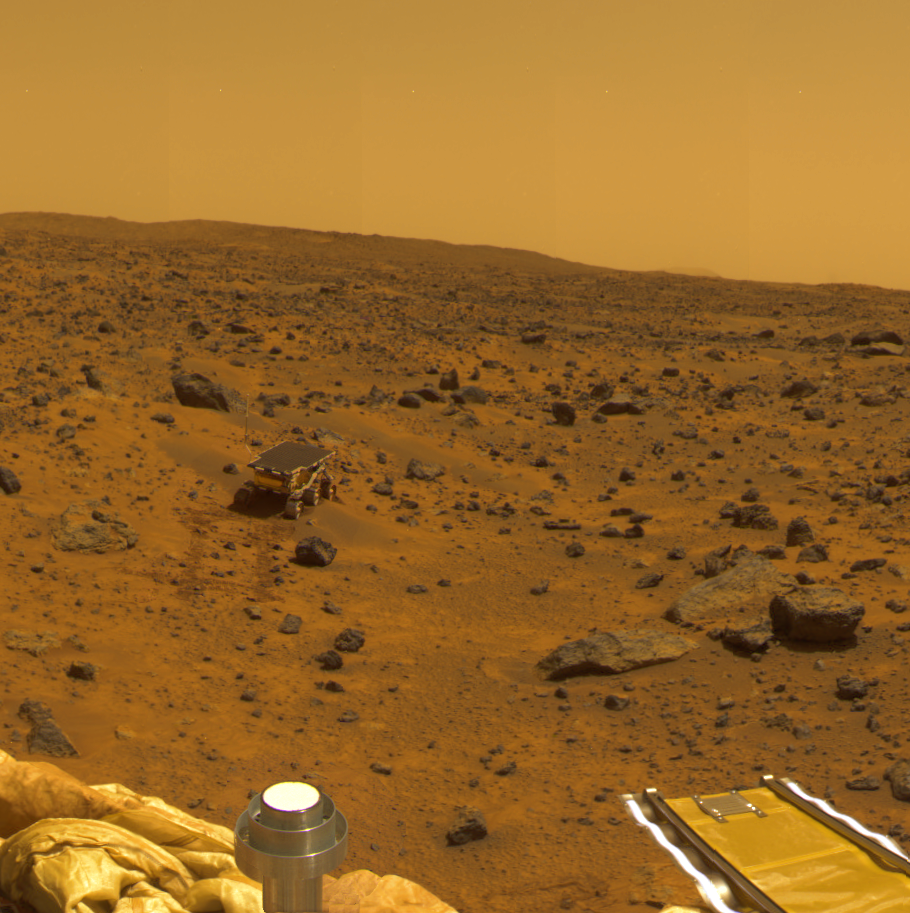

Mosaic of “Mermaid Dune”

Mars Pathfinder Lander camera image of Sojourner Rover atop the “Mermaid Dune” on Sol 30. Note the dark material excavated by the rover wheels. These, and other excavations brought materials to the surface for examination and allowed estimates of mechanical properties of the deposits.

“Mermaid Dune” is also shown in PIA01132. This version is a mosaic of that release with data of the surrounding terrain from the Gallery panorama.

Mars Pathfinder is the second in NASA’s Discovery program of low-cost spacecraft with highly focused science goals. The Jet Propulsion Laboratory, Pasadena, CA, developed and manages the Mars Pathfinder mission for NASA’s Office of Space Science, Washington, D.C. JPL is an operating division of the California Institute of Technology (Caltech). The IMP was developed by the University of Arizona Lunar and Planetary Laboratory under contract to JPL. Peter Smith is the Principal investigator.

Photojournal note: Sojourner spent 83 days of a planned seven-day mission exploring the Martian terrain, acquiring images, and taking chemical, atmospheric and other measurements. The final data transmission received from Pathfinder was at 10:23 UTC on September 27, 1997. Although mission managers tried to restore full communications during the following five months, the successful mission was terminated on March 10, 1998.

Credit: NASA/JPL